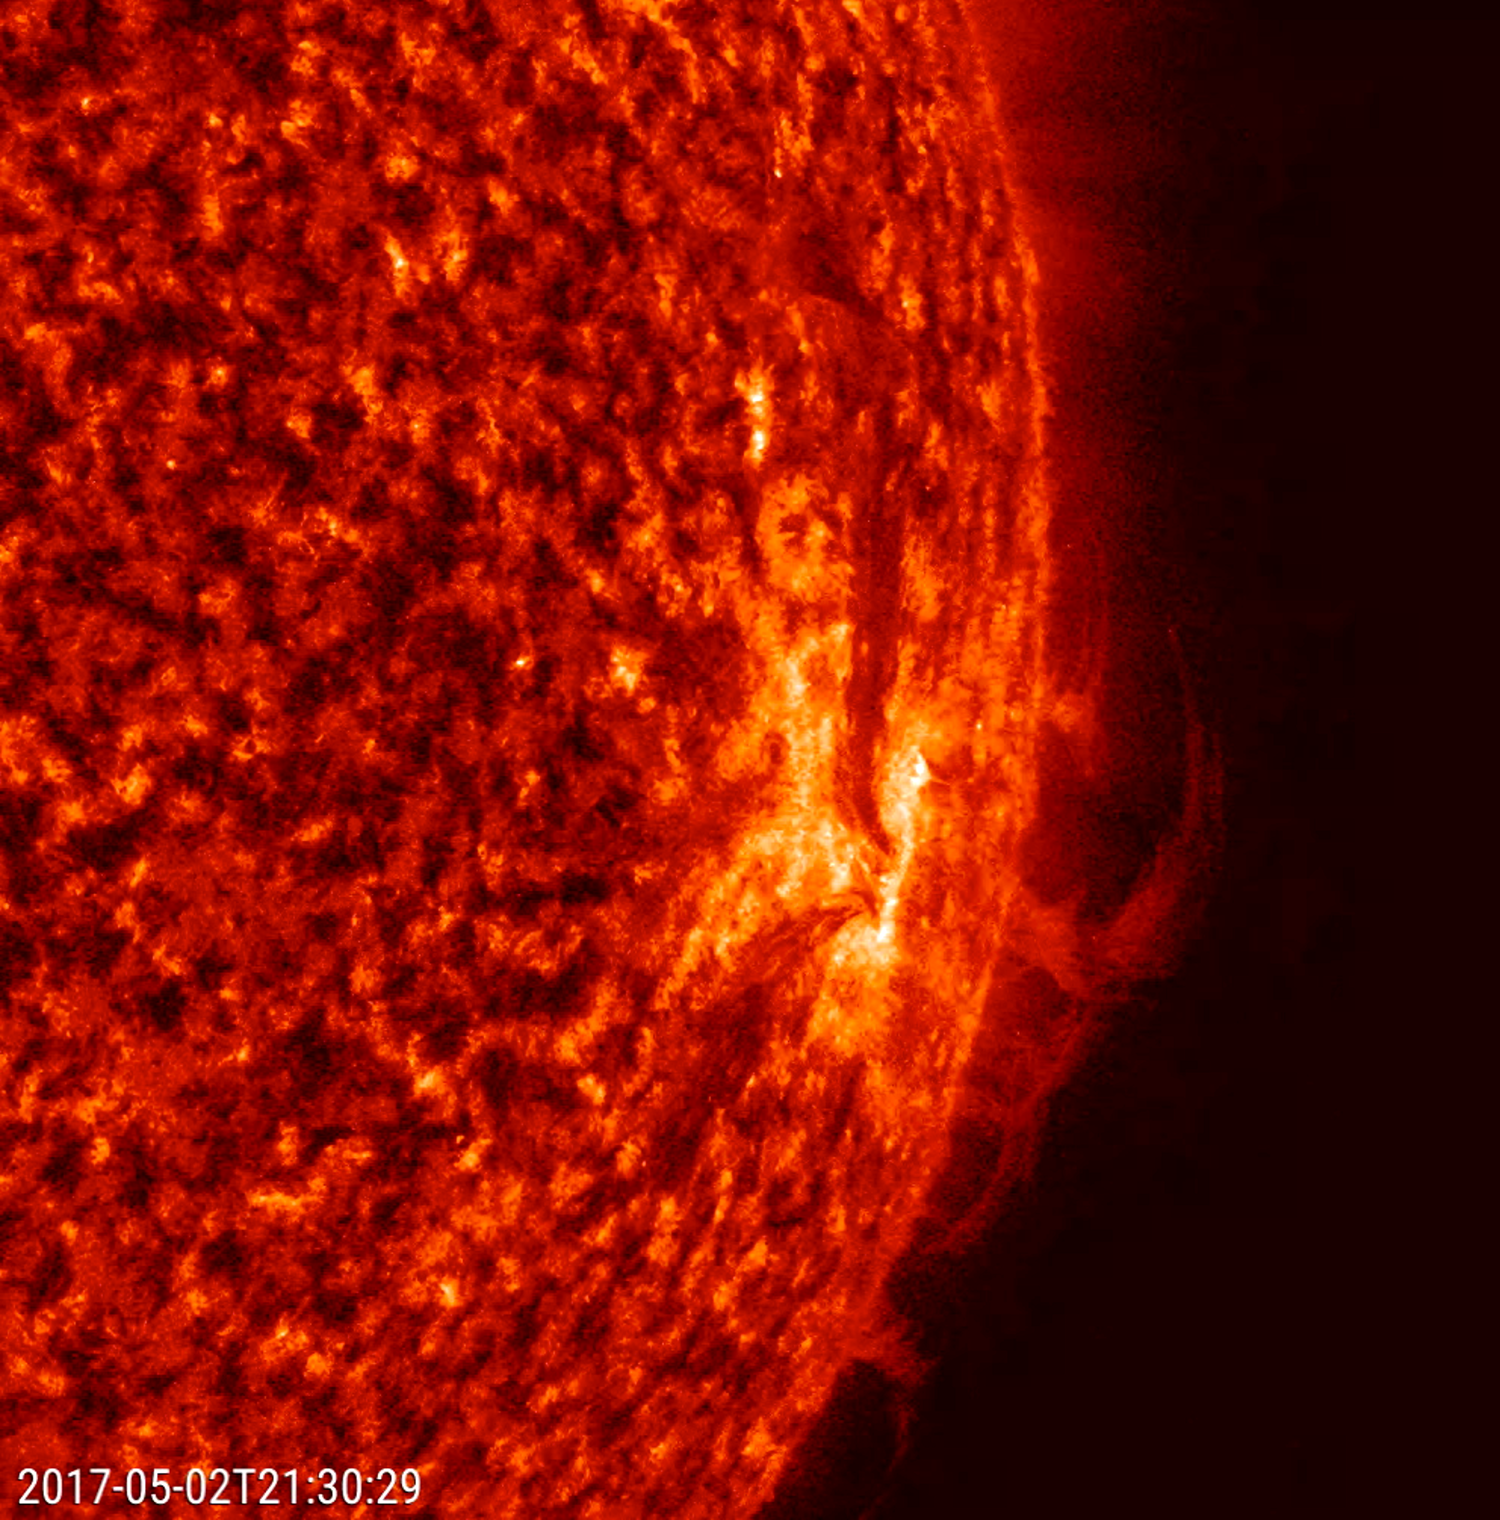

Shifting Plasma

Strands of plasma at the sun’s edge shifted and twisted back and forth over a 22-hour period (May 2-3, 2017). In this close-up, the strands are being manipulated by strong magnetic forces associated with active regions. This kind of activity is not at all uncommon, but best viewed in profile. The images were taken in a wavelength of extreme ultraviolet light. To give a sense of scale, the strands hover above the sun more than several times the size of Earth.

Movies
PIA21632_ShiftingPlasma_big.mp4
PIA21632_ShiftingPlasma_sm.mp4

SDO is managed by NASA’s Goddard Space Flight Center, Greenbelt, Maryland, for NASA’s Science Mission Directorate, Washington. Its Atmosphere Imaging Assembly was built by the Lockheed Martin Solar Astrophysics Laboratory (LMSAL), Palo Alto, California.

Credit: NASA/GSFC/Solar Dynamics Observatory